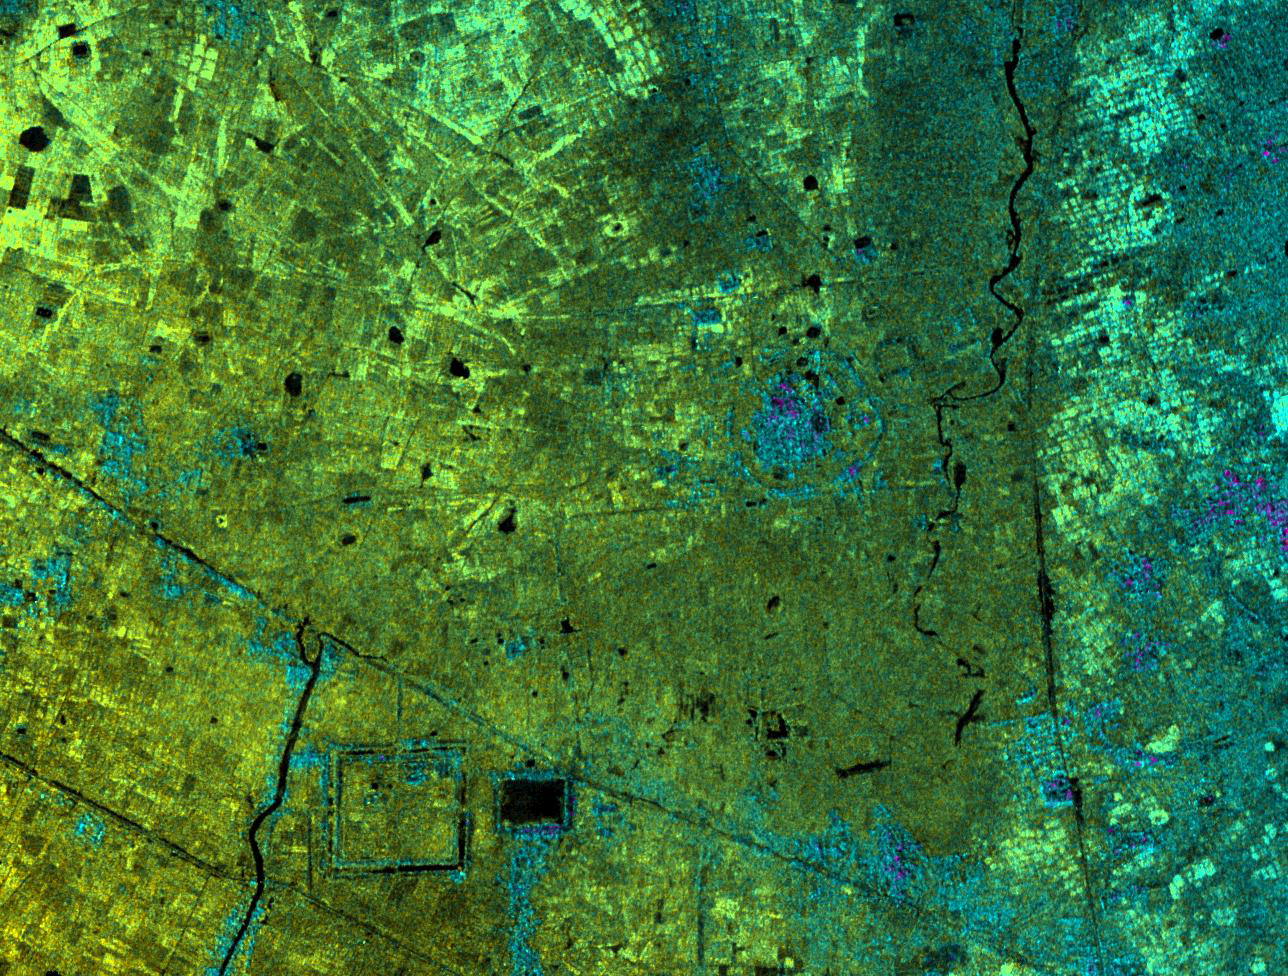

Radar Image with Color as Height, Lovea, Cambodia

This image of Lovea, Cambodia, was acquired by NASA’s Airborne Synthetic Aperture Radar (AIRSAR). Lovea, the roughly circular feature in the middle-right of the image, rises some 5 meters (16.4 feet) above the surrounding terrain. Lovea is larger than many of the other mound sites with a diameter of greater than 300 meters (984.3 feet). However, it is one of a number highlighted by the radar imagery. The present-day village of Lovea does not occupy all of the elevated area. However, at the center of the mound is an ancient spirit post honoring the legendary founder of the village. The mound is surrounded by earthworks and has vestiges of additional curvilinear features. Today, as in the past, these harnessed water during the rainy season, and conserved it during the long dry months of the year.

The village of Lovea located on the mound was established in pre-Khmer times, probably before 500 A.D. In the lower left portion of the image is a large trapeng and square moat. These are good examples of construction during the historical 9th to 14th Century A.D. Khmer period; construction that honored and protected earlier circular villages. This suggests a cultural and technical continuity between prehistoric circular villages and the immense urban site of Angkor. This connection is one of the significant finds generated by NASA’s radar imaging of Angkor. It shows that the city of Angkor was a particularly Khmer construction. The temple forms and water management structures of Angkor were the result of pre-existing Khmer beliefs and methods of water management.

Image dimensions are approximately 6.3 by 4.7 kilometers (3.9 by 2.9 miles). North is at top. Image brightness is from the C-band (5.6 centimeters, or 2.2 inches wavelength) radar backscatter, which is a measure of how much energy the surface reflects back toward the radar. Color is used to represent elevation contours. One cycle of color represents 20 meters (65.6 feet) of elevation change; that is, going from blue to red to yellow to green and back to blue again corresponds to 20 meters (65.6 feet) of elevation change.

AIRSAR flies aboard a NASA DC-8 based at NASA’s Dryden Flight Research Center, Edwards, Calif. In the TOPSAR mode, AIRSAR collects radar interferometry data from two spatially separated antennas (2.6 meters, or 8.5 feet). Information from the two antennas is used to form radar backscatter imagery and to generate highly accurate elevation data. Built, operated and managed by JPL, AIRSAR is part of NASA’s Earth Science Enterprise program. JPL is a division of the California Institute of Technology in Pasadena.

Credit: NASA/JPL